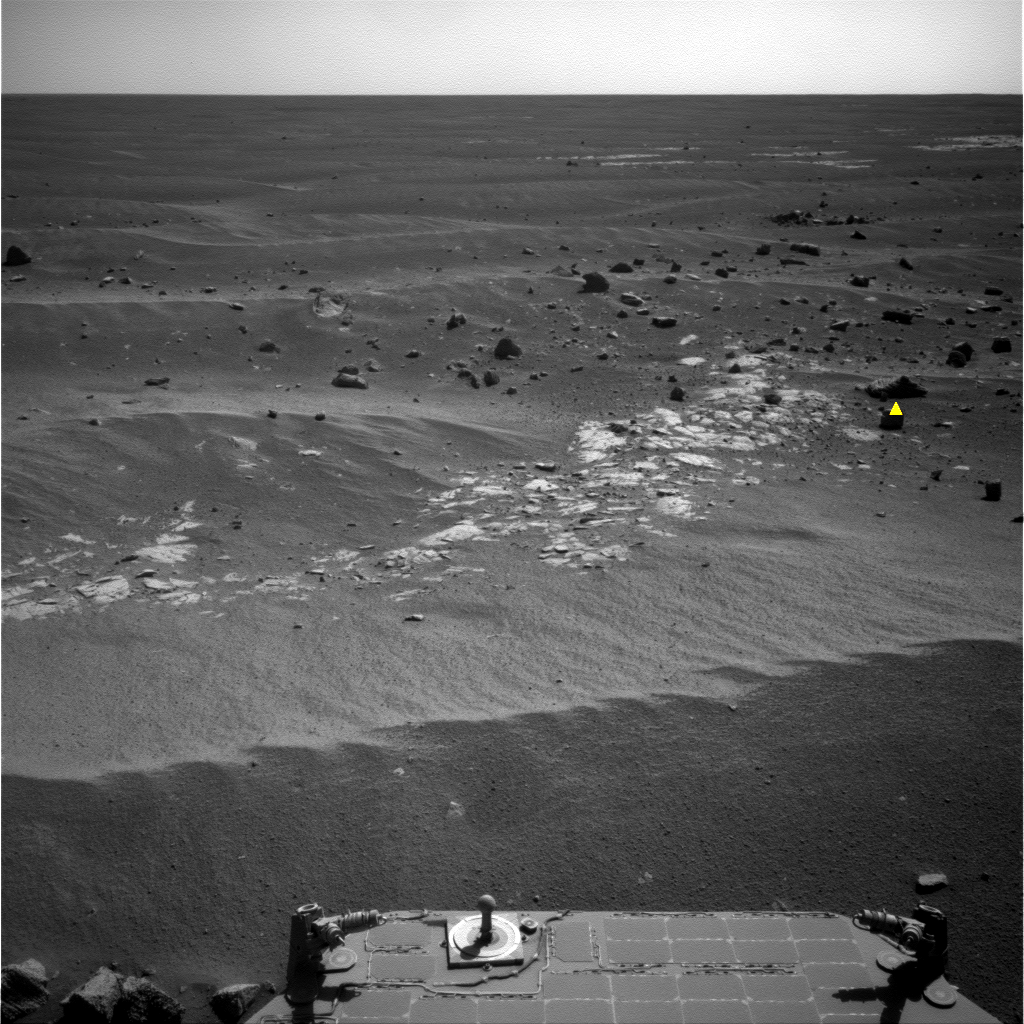

Image Analyzed by Mars Rover for Selection of Target

NASA’s Mars Exploration Rover Opportunity took this image in preparation for the first autonomous selection of an observation target by a spacecraft on Mars.

Opportunity used its navigation camera to take this image after a drive during the 2,172nd Martian day, or sol, of its mission on Mars (March 4, 2010). Using newly developed and uploaded software named Autonomous Exploration for Gathering Increased Science, or AEGIS, the rover analyzed the image to identify the feature that best matched criteria given for selecting a target. The top target that Opportunity selected with AEGIS is shown by the yellow marker. AEGIS was directed to look for rocks that were larger and darker in color. The rover then used the software to take more detailed observations of the selected target using its panoramic camera (see PIA12974).

The more-than-50 rocks in this image are near a young crater called “Concepcion” and might have been thrown outward by the impact that excavated the crater.

Credit: NASA/JPL-Caltech